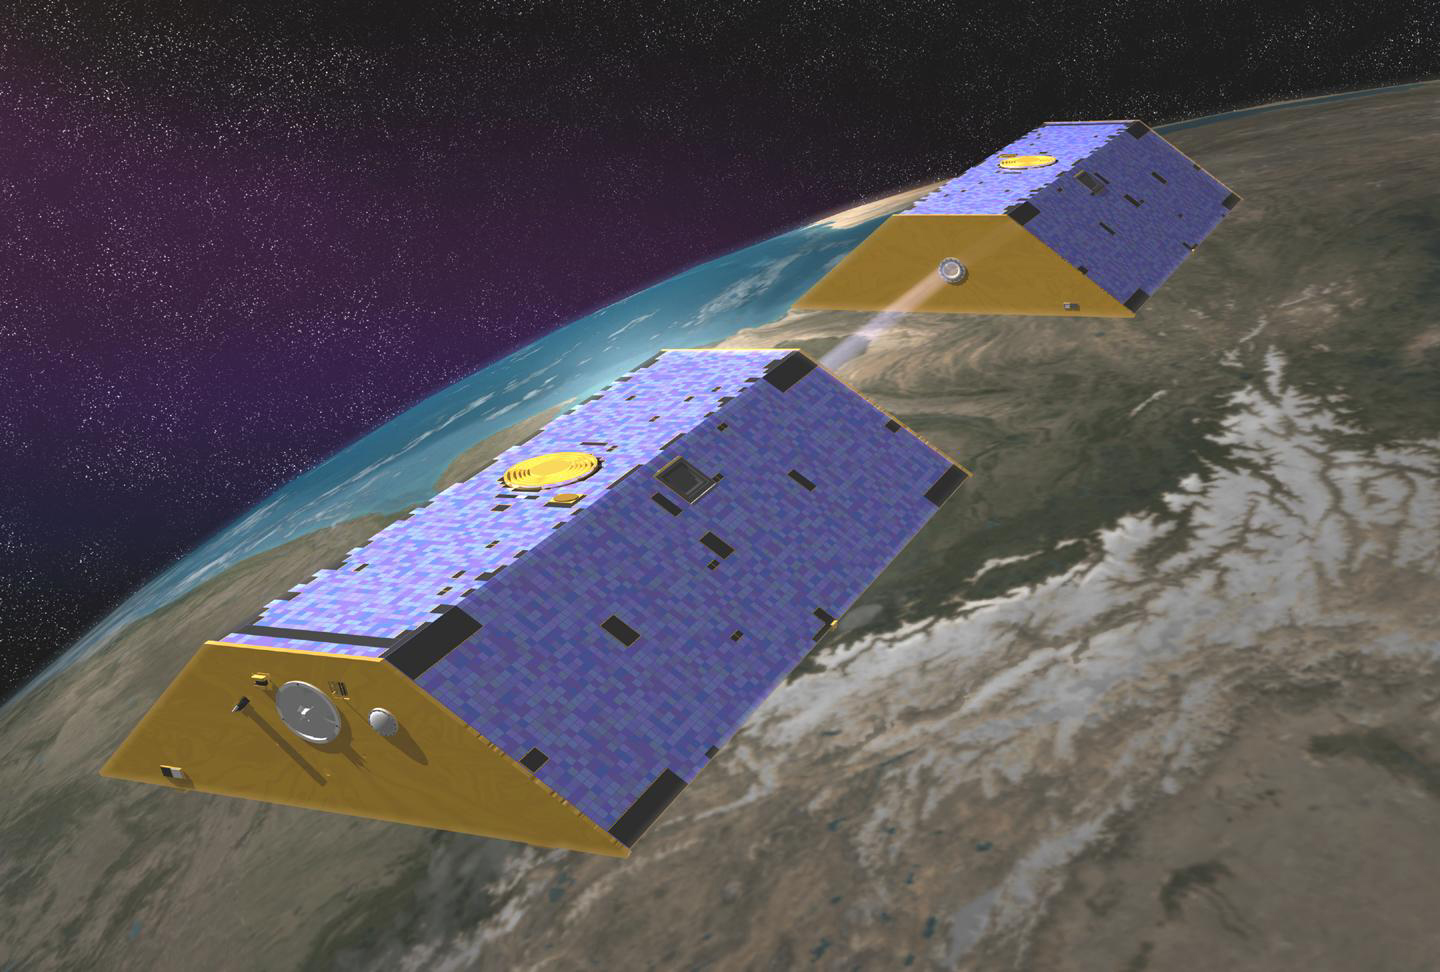

Artist’s Concept of Gravity Recovery and Climate Experiment

Artist’s concept of the Gravity Recovery and Climate Experiment (GRACE) from December, 2002.

Credit: NASA/JPL